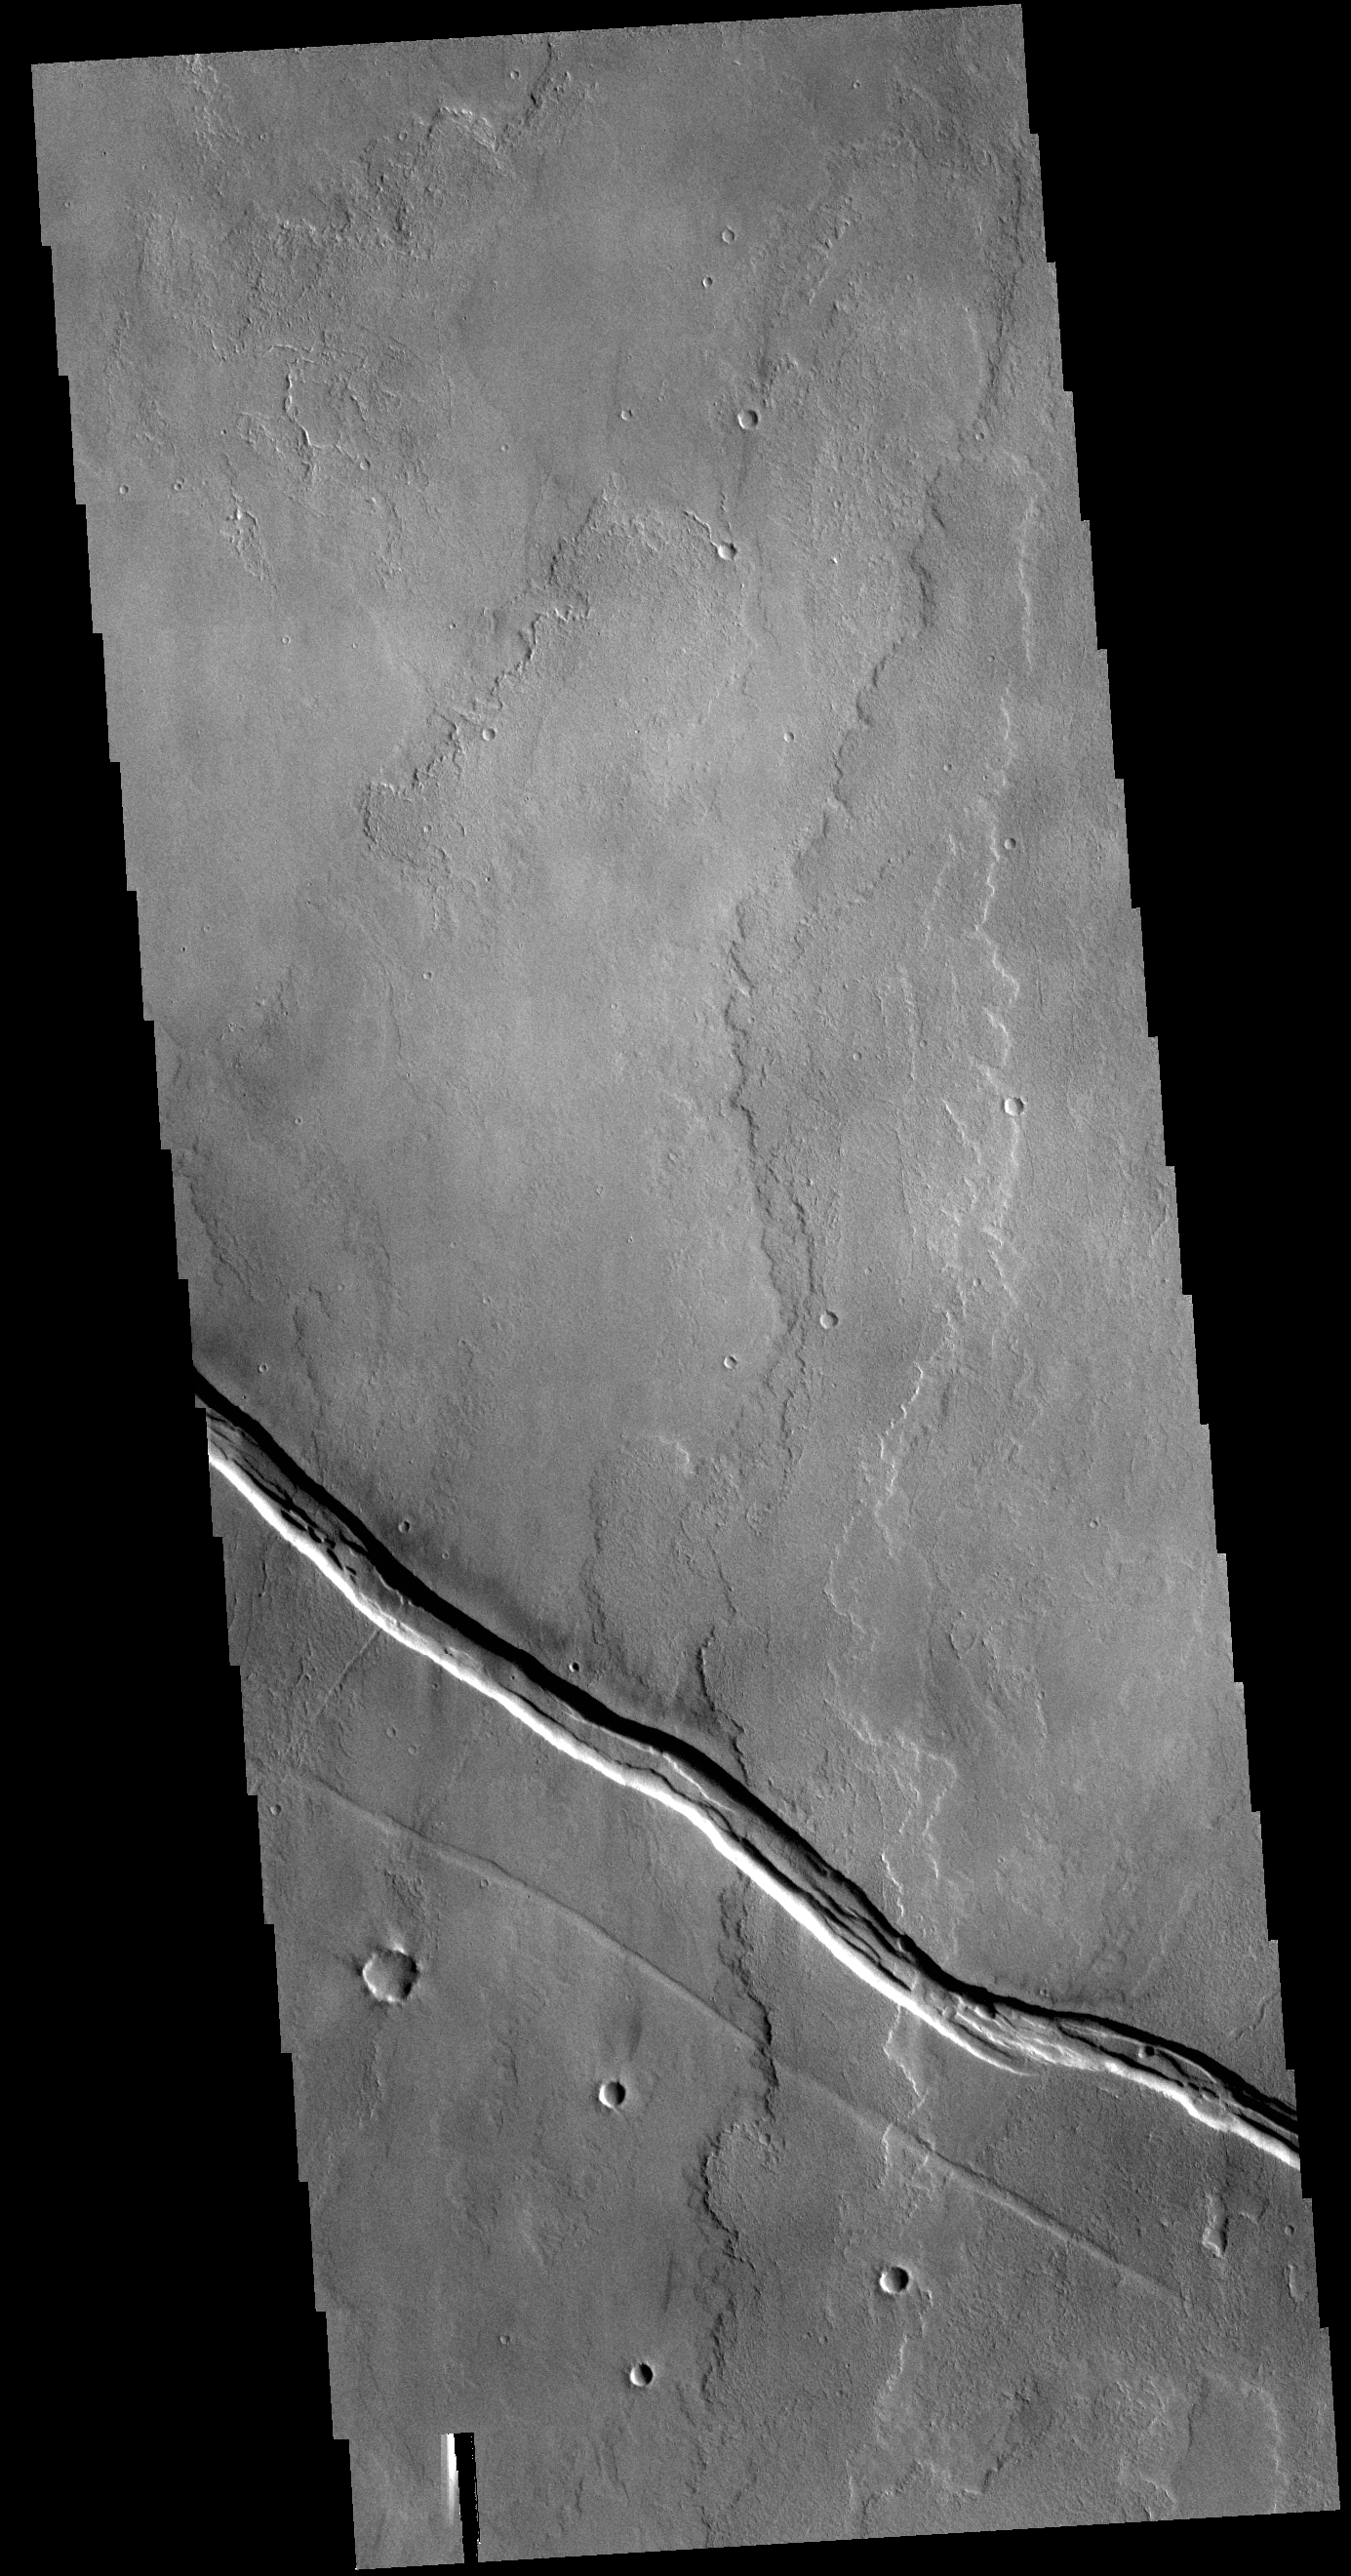

Tharsis Volcanics

This VIS image shows part of the Tharsis lava plains between Sulci Gordii and Ulysses Fossae. While large volcanoes and huge lava flow sheets dominate the Tharsis region, extensive tectonic features are also present. The entire Tharsis region forms a bulge on the equatorial part of Mars, generated by the uplift of magma rising through the crust. The motion of subsurface magma created extensional forces, tearing the surface apart releasing the magma in floods of lava and volcano building events. At the same time the extension cracked the surface creating the faults and graben also seen in the region. In this image, the linear graben post-date the lava flows.

Credit: NASA/JPL-Caltech/ASU